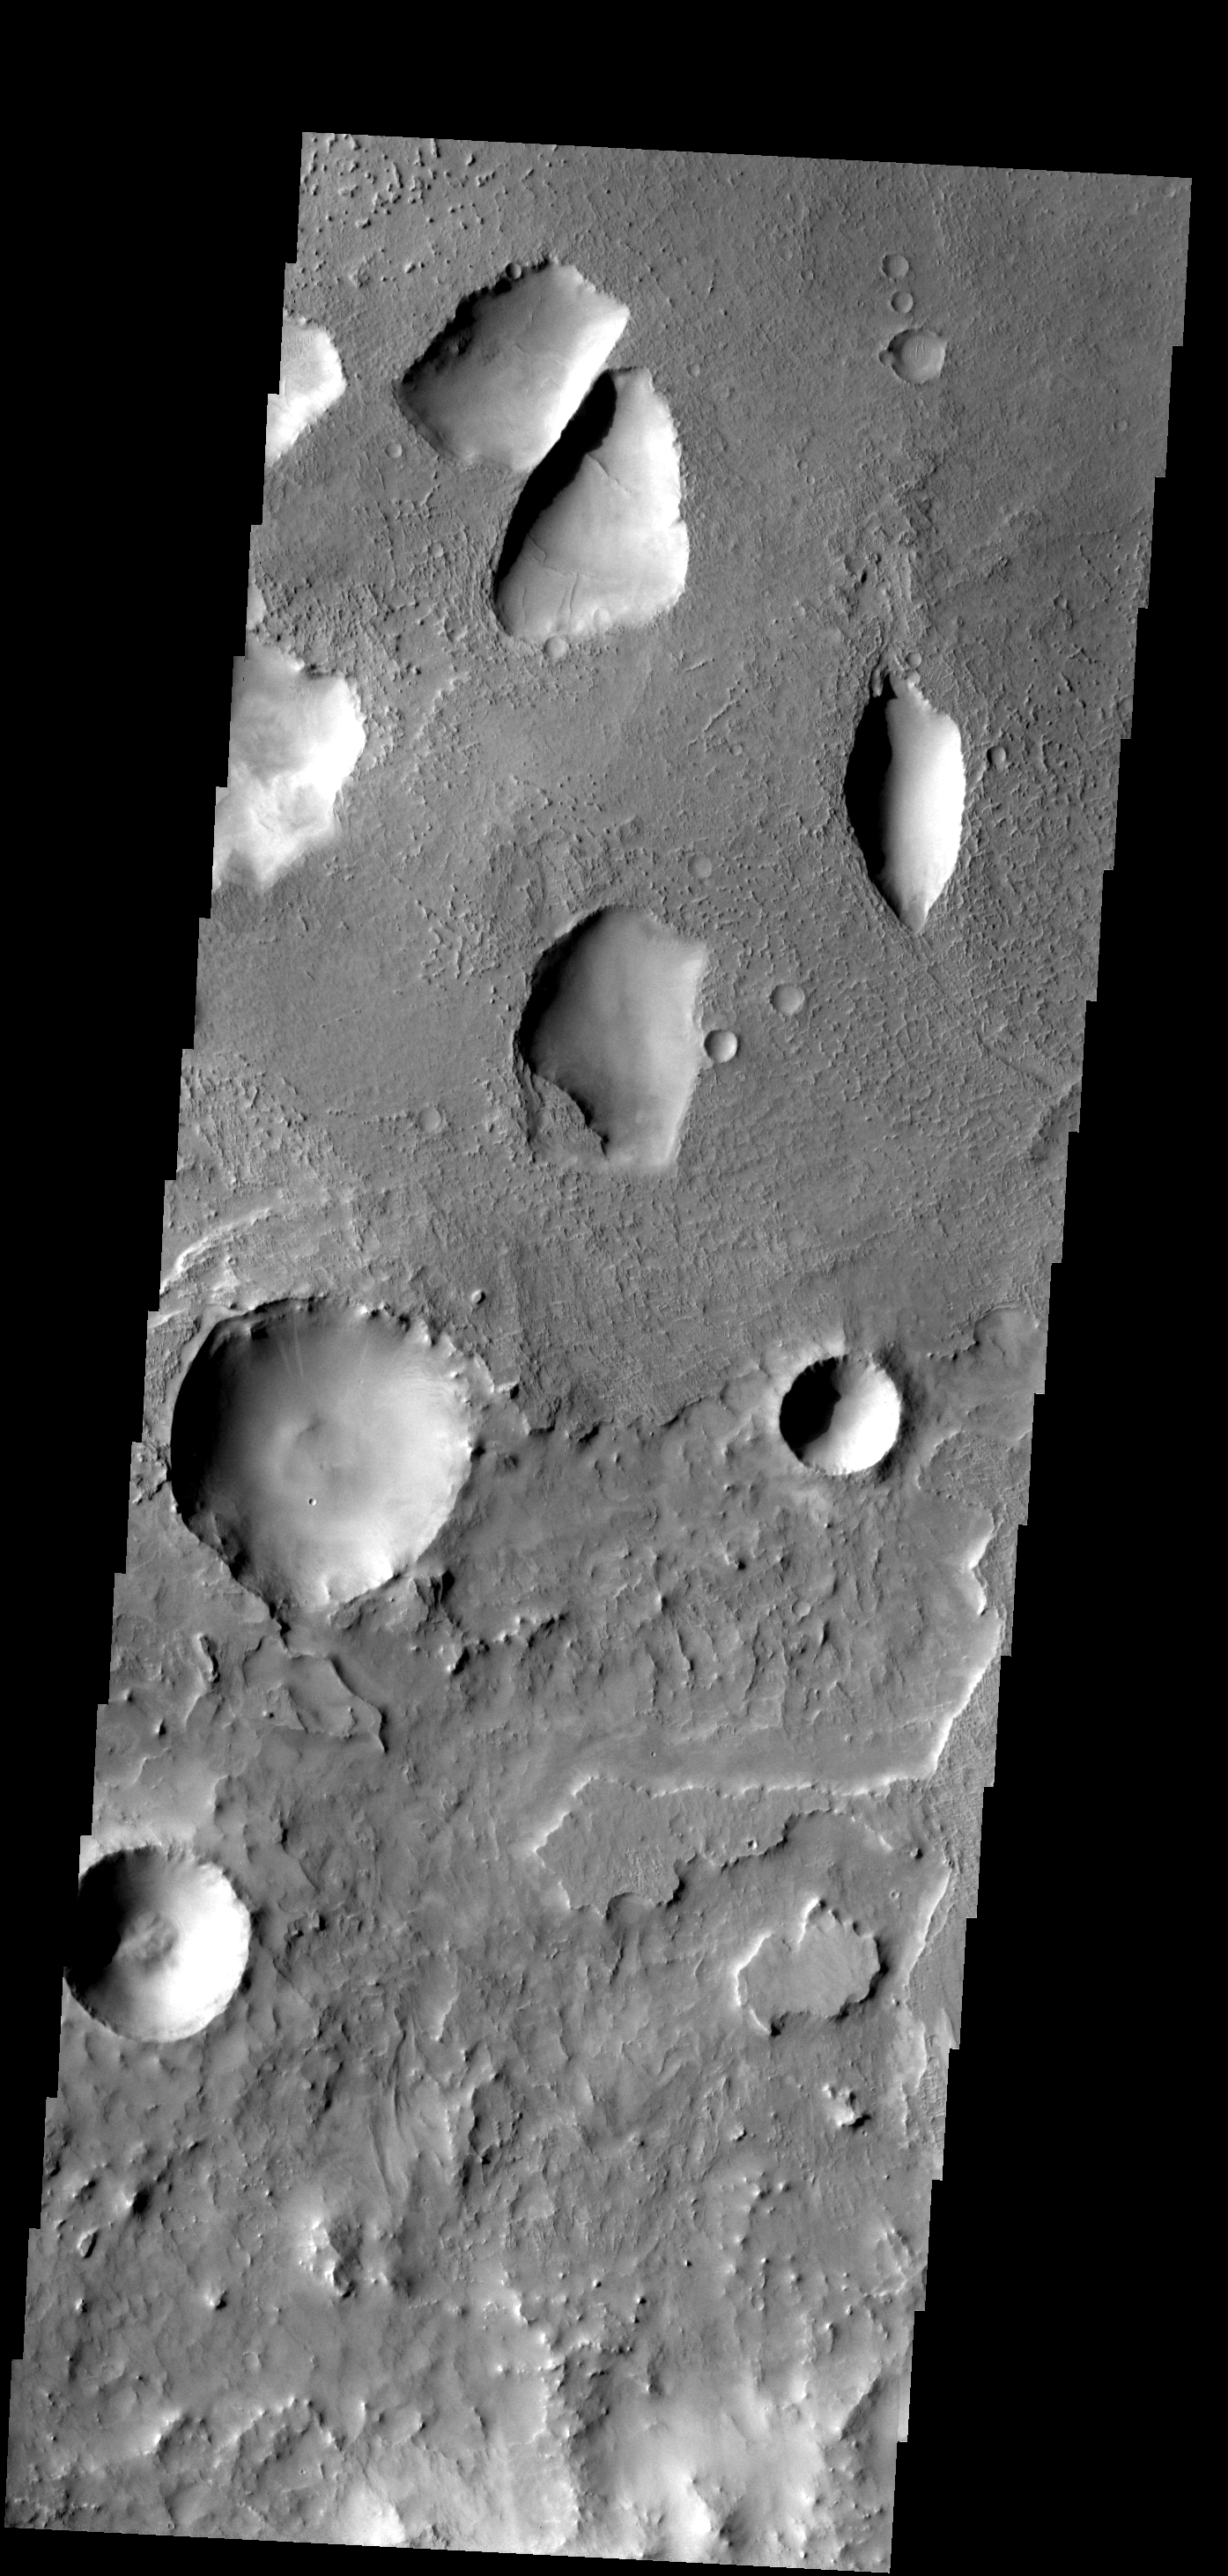

Unusual Pits

These odd shaped pits occur on the floor of a large crater in Terra Sabaea.

Image information: VIS instrument. Latitude 22.1N, Longitude 53.2E. 18 meter/pixel resolution.

Please see the THEMIS Data Citation Note for details on crediting THEMIS images.

Note: this THEMIS visual image has not been radiometrically nor geometrically calibrated for this preliminary release. An empirical correction has been performed to remove instrumental effects. A linear shift has been applied in the cross-track and down-track direction to approximate spacecraft and planetary motion. Fully calibrated and geometrically projected images will be released through the Planetary Data System in accordance with Project policies at a later time.

NASA’s Jet Propulsion Laboratory manages the 2001 Mars Odyssey mission for NASA’s Office of Space Science, Washington, D.C. The Thermal Emission Imaging System (THEMIS) was developed by Arizona State University, Tempe, in collaboration with Raytheon Santa Barbara Remote Sensing. The THEMIS investigation is led by Dr. Philip Christensen at Arizona State University. Lockheed Martin Astronautics, Denver, is the prime contractor for the Odyssey project, and developed and built the orbiter. Mission operations are conducted jointly from Lockheed Martin and from JPL, a division of the California Institute of Technology in Pasadena.

Credit: NASA/JPL/ASU